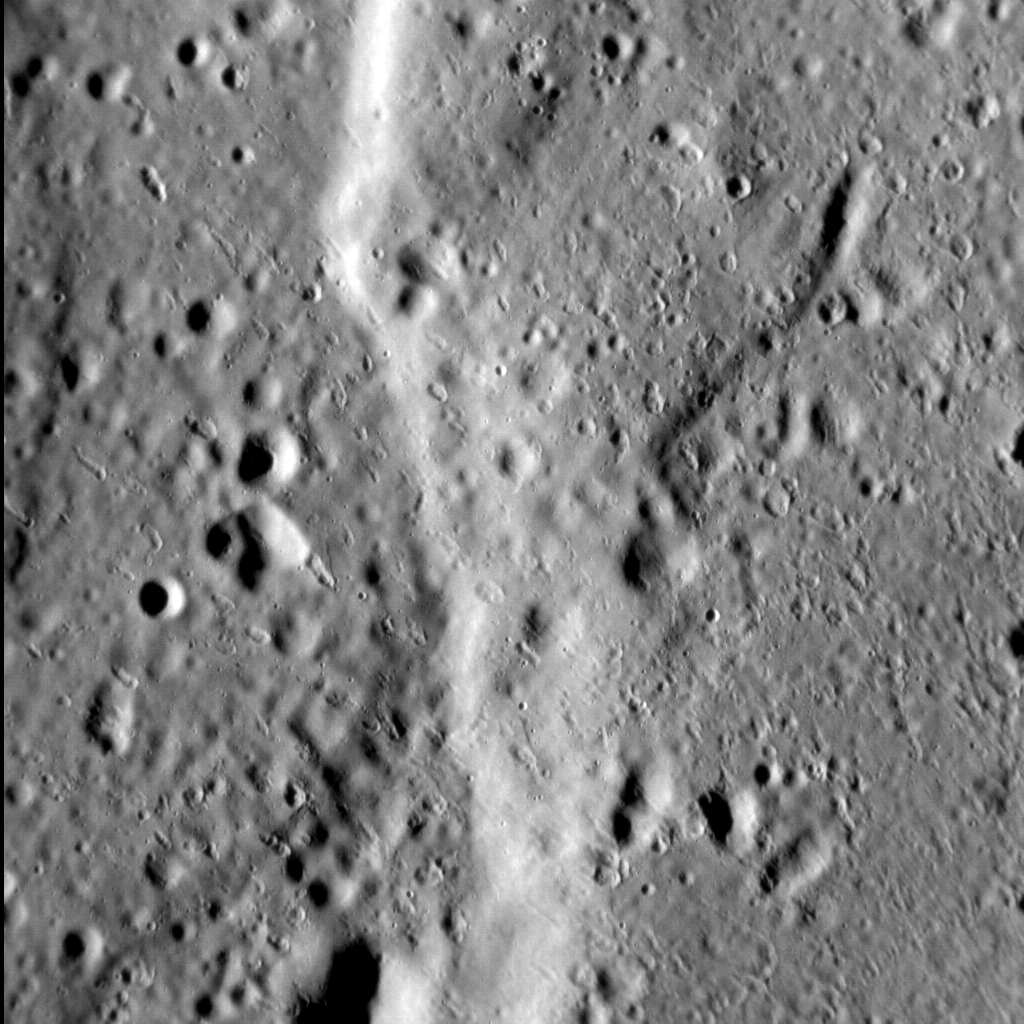

Scarred Surface

In and of itself, this image of a portion of a north-south-trending lobate scarp, situated midway between Firdousi crater and Caravaggio basin, is not particularly noteworthy. Look a little closer, however, and this little part of Mercury’s surface takes on a strange, pitted appearance. A number of shallow, teardrop-shaped depressions occur throughout the image, aligned from the top-left to the bottom-right. This distinctive surface texture is likely caused by debris thrown out by nearby impacts (there is a crater 11 km, or 7 miles, in diameter to the southeast that might be responsible, for example). If so, then these small depressions are effectively secondary impact craters-but not quite like those we’re used to seeing. The difference between these depressions and what we normally think of as secondary craters is likely due to size: as MESSENGER gets closer to the surface of Mercury, we are seeing more and more fascinating features at ever greater resolutions. What else will we see before MESSENGER’s adventure ends?

This image was acquired as a high-resolution targeted observation. Targeted observations are images of a small area on Mercury’s surface at resolutions much higher than the 200-meter/pixel morphology base map. It is not possible to cover all of Mercury’s surface at this high resolution, but typically several areas of high scientific interest are imaged in this mode each week.

Date acquired: July 31, 2014
Image Mission Elapsed Time (MET): 49172453
Image ID: 6788651
Instrument: Narrow Angle Camera (NAC) of the Mercury Dual Imaging System (MDIS)
Center Latitude: 1.2°
Center Longitude: 77.7° E
Resolution: 23 meters/pixel
Scale: The left-to-right field of view in this image is 21 km (13 miles) across
Incidence Angle: 77.1°
Emission Angle: 1.9°
Phase Angle: 78.9°
North is up in this image.

The MESSENGER spacecraft is the first ever to orbit the planet Mercury, and the spacecraft’s seven scientific instruments and radio science investigation are unraveling the history and evolution of the Solar System’s innermost planet. During the first two years of orbital operations, MESSENGER acquired over 150,000 images and extensive other data sets. MESSENGER is capable of continuing orbital operations until early 2015.

For information regarding the use of images, see the MESSENGER image use policy.

Credit: NASA/Johns Hopkins University Applied Physics Laboratory/Carnegie Institution of Washington